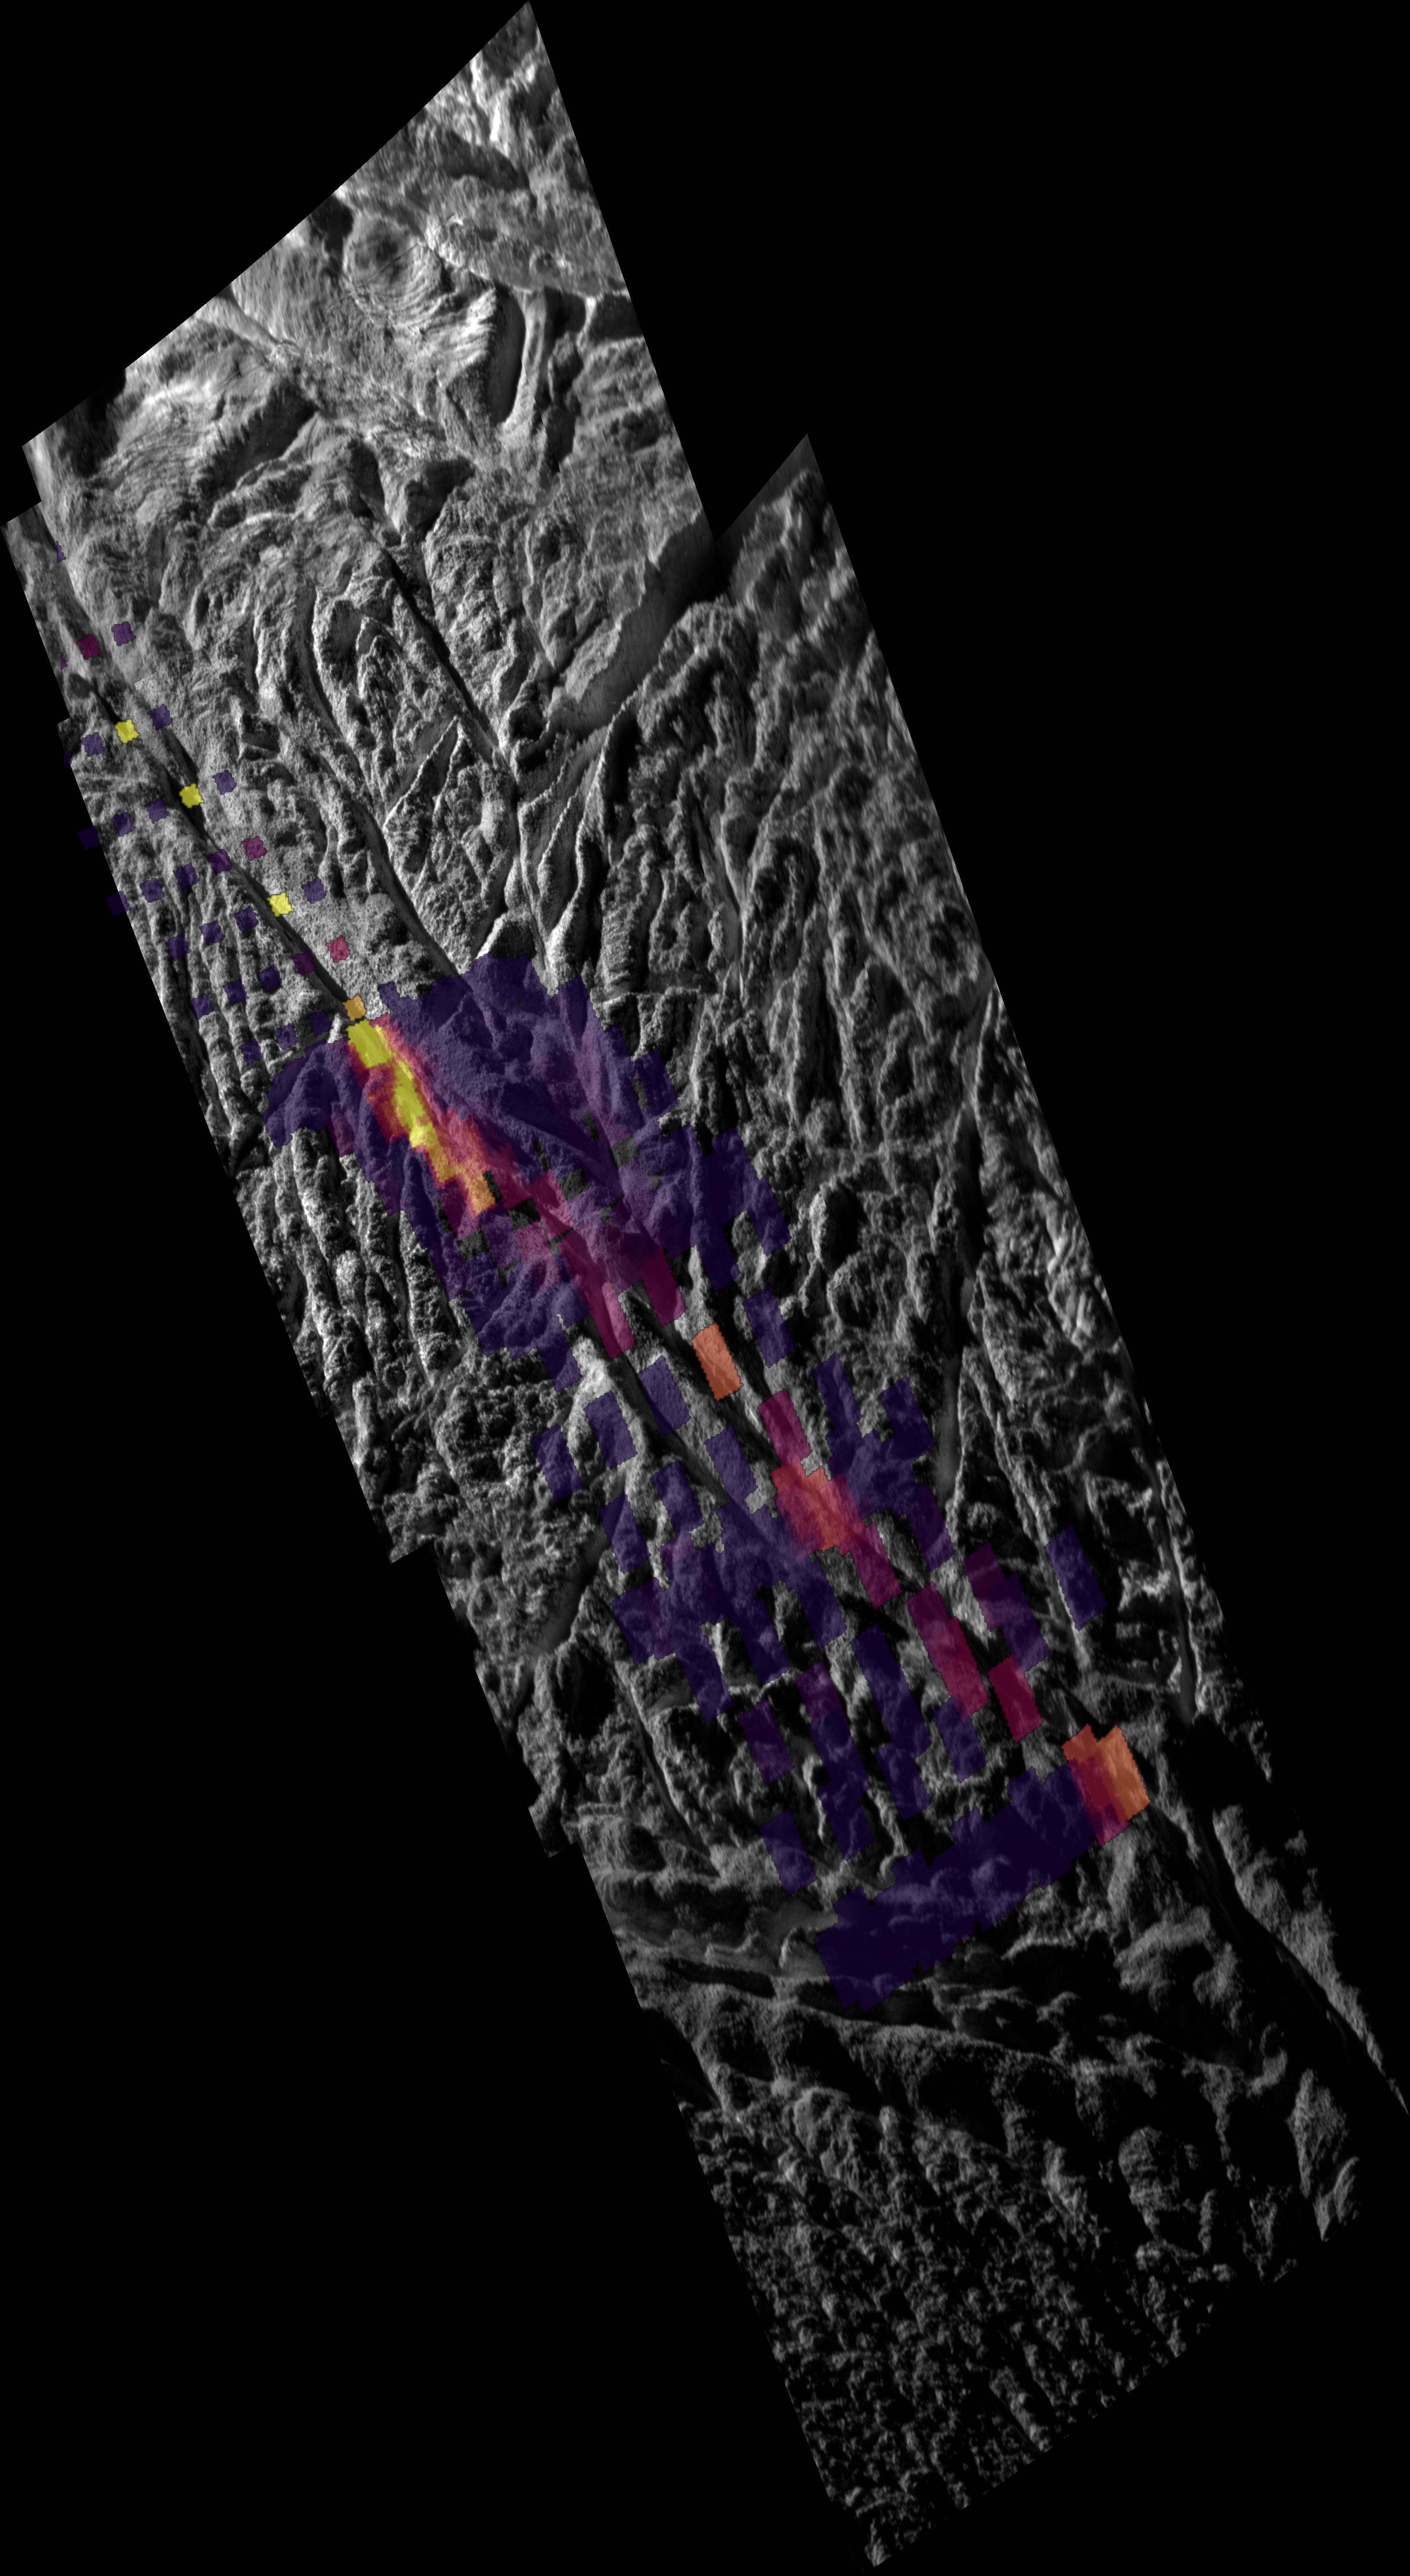

Enceladus’ Warm Baghdad Sulcus

In this unique mosaic image combining high-resolution data from the imaging science subsystem and composite infrared spectrometer aboard NASA’s Cassini spacecraft, pockets of heat appear along one of the mysterious fractures in the south polar region of Saturn’s moon Enceladus. The fracture, named Baghdad Sulcus, is one of the so-called “tiger stripe” features that erupt with jets of water vapor and ice particles. It runs diagonally across the image.

This mosaic, obtained on Nov. 21, 2009, shows a 40-kilometer (25-mile) segment of Baghdad Sulcus and illustrates the correlation between the geologically youthful surface fractures and anomalously warm temperatures recorded in the south polar region. It shows the highest-resolution data yet of the heat leaking from the moon’s interior along the tiger stripes.

The image shows that broad swaths of heat previously detected by the infrared spectrometer are confined to a narrow, intense region no more than a kilometer (half a mile) wide along the fracture. The thermal image also reveals that the strength of the thermal radiation varies considerably along the length of this fissure segment. The temperature along Baghdad Sulcus reached more than 180 Kelvin (about minus 140 degrees Fahrenheit).

This mosaic layers temperature data atop of a visible-light image and alignment of the two data sets is approximate. The mosaic is centered near 80 degrees south latitude and 30 degrees west longitude. The V-shaped valleys that distinguish Baghdad are about 500 meters (1,600 feet) deep. The 30-degree slopes that rise along the valleys appear to be coated with smooth-looking particulate deposits that are peppered with large ice blocks that can reach tens of meters (yards) in size. The smooth materials most likely represent ice grain fallout from active jets that erupt along this warm and active section of Baghdad. The ice blocks appear to be icy rubble that may have been exposed by scouring from the eruptions, seismic shaking, and down-slope settling of the finer ice particles.

The moon’s south pole lies outside of the frame of the mosaic, in the darkness below what is shown here. The full-length of Baghdad Sulcus, one of the longest tiger stripes, stretches about 175 kilometers (109 miles) all the way across the south polar region. This high-resolution view focuses only on one end of the rift, in the hemisphere that always faces toward Saturn. The other end of Baghdad was in shadow when these images were obtained. See PIA11679 to see all of Baghdad Sulcus and the other tiger stripes.

At the end of the Baghdad Sulcus segment shown here, a distinct branching pattern of fractures can be seen forking away from the central rift. The main fissure and the branching rifts slice through a complex system of quasi-parallel, rope-like, rounded ridges each as large as a kilometer (half a mile) across and hundreds of meters (yards) in height. At scales of tens to hundreds of meters (tens to hundreds of yards), a fine network of small parallel cracks are pervasive, slicing through the valley walls of Baghdad as well as through the ropey ridges. Near the very top of the mosaic, the ropey terrain transitions to a distinctly different zone in which a complicated network of fractures subdivides a broad plain into complex polygonal patterns created by tectonics.

The temperature data shows how the surface glows at 10 to 16 micron wavelength radiation along this segment of Baghdad Sulcus, covering a region about 10 kilometers to 5 kilometers (6 miles to 3 miles) in width, with the smallest features on the thermal map measuring less than 1 kilometer (half a mile) across. The best previous map (PIA10361 and the left-hand side of PIA12448) showed details no smaller than about 5 to 9 kilometers (3 to 6 miles) across. Other previous heat maps can be seen at PIA06433 and PIA09037.

The brightest colors in the map do not correspond directly to higher temperatures, but rather to a combination of higher temperatures and larger areas of warm surface material. The intensity of heat radiation increases as the color shades from violet to red to orange to yellow. No internal heat was detected in the darkest violet regions. Uncolored regions were not mapped by Cassini’s composite infrared spectrometer instrument.

While the heat appears to emanate mostly from the main Baghdad tiger stripe, some of the fractures branching off or parallel to it also appear warmer and active to varying degrees, though this needs to be confirmed by further analysis. The total amount of infrared energy and the relative amounts given off at different wavelengths show that the highest temperatures along Baghdad Sulcus are limited to a region no more than tens of meters (yards) across. Most of the heat measured by the infrared spectrometer probably arises from the warm flanks of the active fractures, rather than their central fissures. The narrow central fissure is probably even warmer than the 180 Kelvin (minus 140 degrees Fahrenheit) detected — possibly warm enough for liquid water in the fractures to be the source of the observed jets.

Four narrow-angle-camera images were re-projected to create the polar stereographic mosaic with a center latitude of 90 degrees south latitude and with the prime meridian, or 0 degrees west longitude, pointing up in the image. The seams in the mosaic are unavoidable due to change in viewing angle from image to image. The visible light images and the spectrometer data were both obtained at distances ranging from approximately 2,000 kilometers (1,200 miles) to 3,000 kilometers (1,800 miles) from Enceladus. The sun-Enceladus-spacecraft, or phase, angles vary between 135 and 90 degrees. The resolution of this mosaic is approximately 12 meters per pixel at the south pole. This view shows the side of Enceladus (504 kilometers, or 313 miles in diameter) that faces toward Saturn.

The Cassini-Huygens mission is a cooperative project of NASA, the European Space Agency and the Italian Space Agency. The Jet Propulsion Laboratory, a division of the California Institute of Technology in Pasadena, manages the mission for NASA’s Science Mission Directorate, Washington, D.C. The Cassini orbiter and its two onboard cameras were designed, developed and assembled at JPL. The imaging operations center is based at the Space Science Institute in Boulder, Colo. The composite infrared spectrometer team is based at NASA’s Goddard Space Flight Center, Greenbelt, Md., where the instrument was built.

Credit: NASA/JPL/GSFC/SWRI/SSI